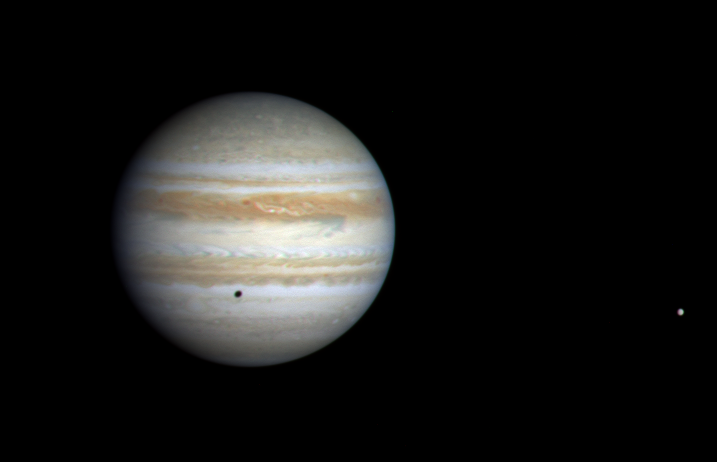

Jupiter in Color, by Cassini

This color image of Jupiter was taken by the camera onboard NASA’s Cassini spacecraft when it was 81.3 million kilometers (50.5 million miles) from the planet. It is composed of images taken in the blue, green, and red regions of the spectrum and is therefore close to the true color of Jupiter that one would see through an Earth-based telescope.

The image is remarkably similar to images taken by NASA’s Voyager 1 and 2 spacecraft more than 21 years ago, illustrating the stability of Jupiter’s weather patterns. The parallel dark and bright bands and many other large-scale features are quasi-permanent structures that survive despite the intense small-scale activity ongoing in the atmosphere. The longevity of the large-scale features is an intrinsic property of the atmospheric flows on a gaseous planet such as Jupiter, with no solid surface. Smaller features, such as those in the dark bands north and south of the equator, are observed to form and disappear in a few days.

Everything visible on the planet is a cloud. Unlike Earth, where only water condenses to form clouds, Jupiter has several cloud-forming substances in its atmosphere. The updrafts and downdrafts bring different mixtures of these substances up from below, leading to clouds of different colors. The bluish features just north of the equator are regions of reduced cloud cover, similar to the place where the Galileo atmospheric probe entered in 1995. They are called “hot spots” because the reduced cloud cover allows heat to escape from warmer, deeper levels in the atmosphere.

Jupiter’s moon Europa is seen at the right, casting a shadow on the planet. Scientists believe Europa holds promise of a liquid ocean beneath its surface.

Cassini is a cooperative project of NASA, the European Space Agency and the Italian Space Agency. The Jet Propulsion Laboratory, a division of the California Institute of Technology in Pasadena, Calif., manages the Cassini mission for NASA’s Office of Space Science, Washington, D.C.

Credit: NASA/JPL/University of Arizona